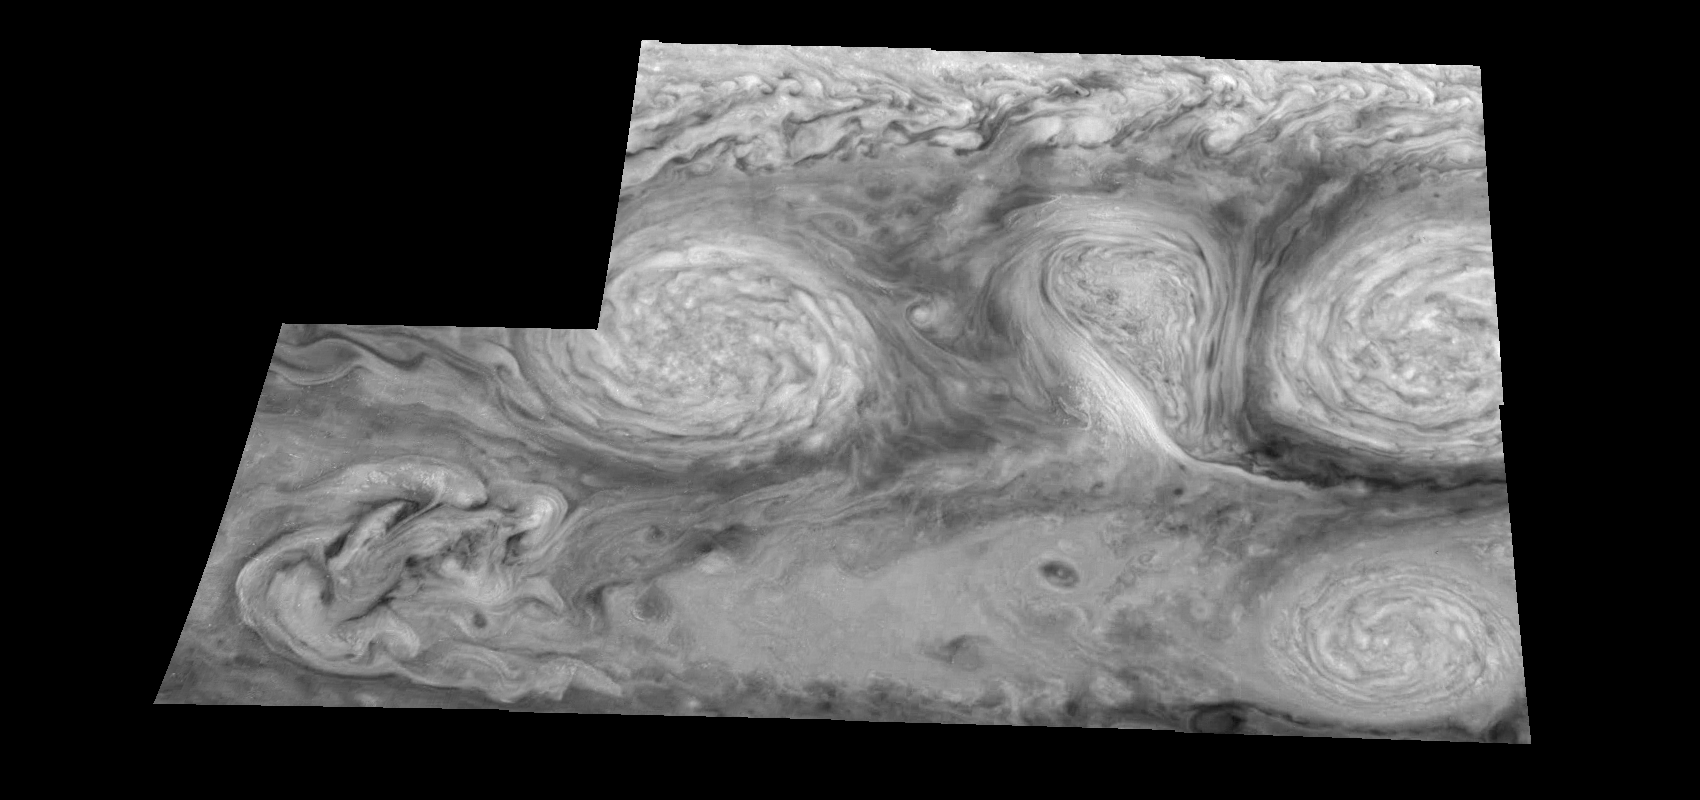

Jupiter’s Long-lived White Ovals in the Near-Infrared (Time Set 3)

The near-infrared continuum filter (756 nanometers) shows the features of Jupiter’s main visible cloud deck. Oval cloud systems of this type are often associated with chaotic cyclonic systems such as the balloon shaped vortex seen here between the well formed ovals. This system is centered near 30 degrees south planetocentric latitude and 100 degrees west longitude and rotates in a clockwise sense about its center. The oval shaped vortices in the upper half of the mosaic are two of the three long-lived White Ovals that formed to the south of the Red Spot in the 1930’s and, like the Red Spot, rotate in a counterclockwise sense. The east to west dimension of the leftmost White Oval is 9000 kilometers (km). (The diameter of the Earth is 12,756 km.) The White Ovals drift in longitude relative to one another, and are presently restricting the cyclonic structure.

To the south, the smaller oval and its accompanying cyclonic system are moving eastward at about 0.4 degrees per day relative to the larger ovals. The interaction between these two cyclonic storm systems is producing high, thick cumulus-like clouds in the southern part of the more northerly trapped system.

North is at the top of this mosaic. The smallest resolved features are tens of kilometers in size. These images were taken on February 19, 1997, at a range of 1.1 million kilometers by the Solid State Imaging (CCD) system aboard NASA’s Galileo spacecraft.

The Jet Propulsion Laboratory, Pasadena, CA manages the mission for NASA’s Office of Space Science, Washington, DC.

Credit: NASA/JPL-Caltech